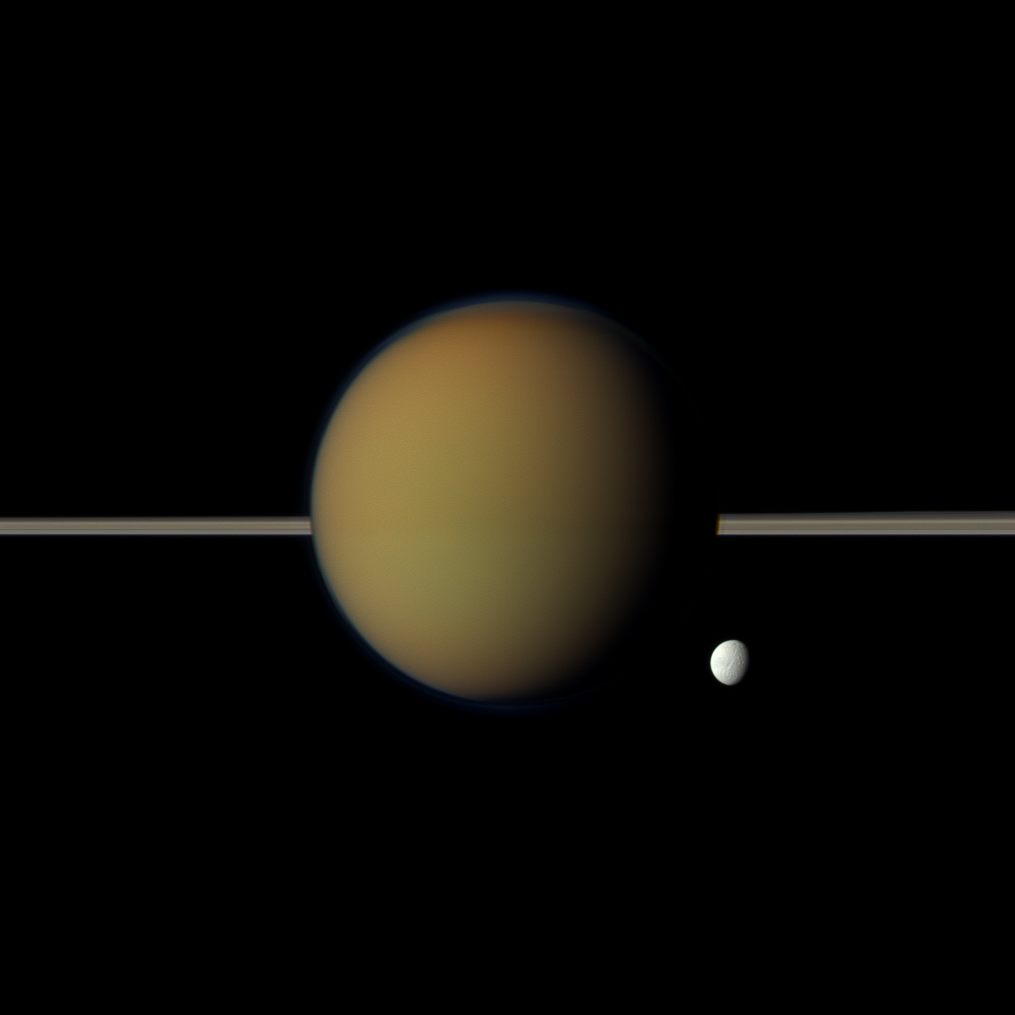

Haze Before Ice

Saturn’s moon Tethys, with its stark white icy surface, peeps out from behind the larger, hazy, colorful Titan in this view of the two moons obtained by NASA’s Cassini spacecraft. Saturn’s rings lie between the two.

The north polar hood can be seen on Titan appearing as a detached layer at the top of the moon here. See PIA08137 and PIA09739 to learn more about Titan’s atmosphere and the north polar hood.

Ithaca Chasma, a long series of scarps or cliffs on Tethys, can be seen faintly running north-south on that moon. See PIA10460 to learn more.

This view looks toward the side of Titan (3,200 miles or 5,150 kilometers across) facing away from Saturn and the side of Tethys (660 miles or 1,062 kilometers across) facing Saturn. This view looks toward the northern, sunlit side of the rings from just above the ring plane.

Images taken using red, green and blue spectral filters were combined to create this natural color view. The images were acquired with the Cassini spacecraft narrow-angle camera on May 21, 2011, at a distance of approximately 1.4 million miles (2.3 million kilometers) from Titan and 2.4 million miles (3.8 million kilometers) from Tethys. Image scale is 9 miles (14 kilometers) per pixel on Titan and 18 miles (27 kilometers) per pixel on Tethys.

The Cassini-Huygens mission is a cooperative project of NASA, the European Space Agency and the Italian Space Agency. The Jet Propulsion Laboratory, a division of the California Institute of Technology in Pasadena, manages the Cassini-Huygens mission for NASA’s Science Mission Directorate, Washington. The Cassini orbiter and its two onboard cameras were designed, developed and assembled at JPL. The imaging team is based at the Space Science Institute in Boulder, Colo.

Credit: NASA/JPL-Caltech/Space Science Institute